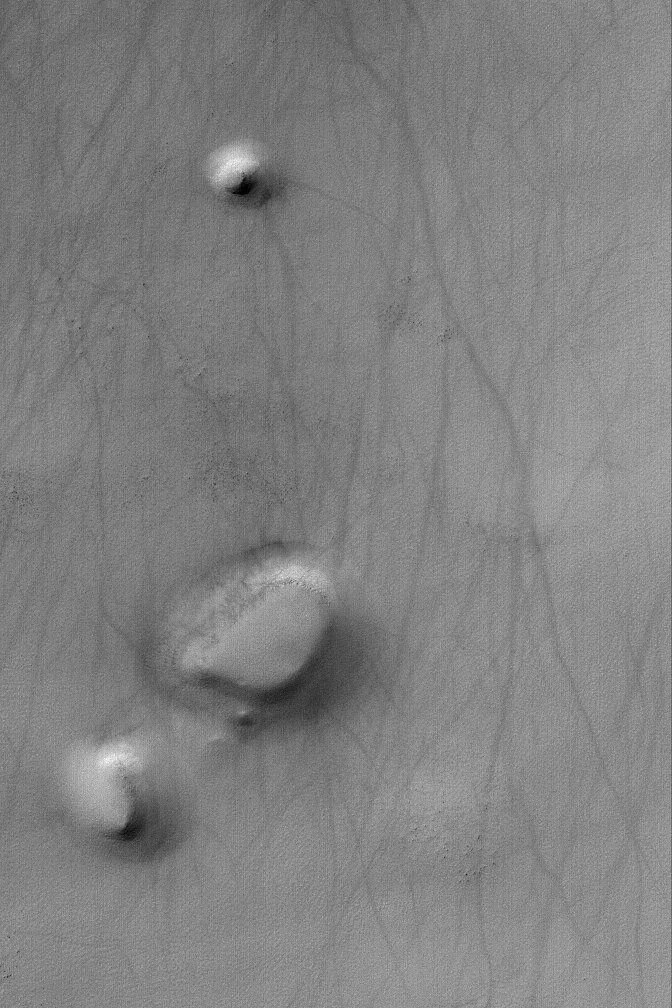

South Polar Mesas and Hills

4 April 2004
This Mars Global Surveyor (MGS) Mars Orbiter Camera (MOC) image shows a mesa and two hills-each of them a remnant of formerly more extensive layered material–in the south polar region of Mars. The dark streaks were formed by passing dust devils. This picture is located near 64.6°S, 340.5°W. The image covers an area about 3 km (1.9 mi) across. Sunlight illuminates the scene from the upper left.

Credit: NASA/JPL/Malin Space Science Systems